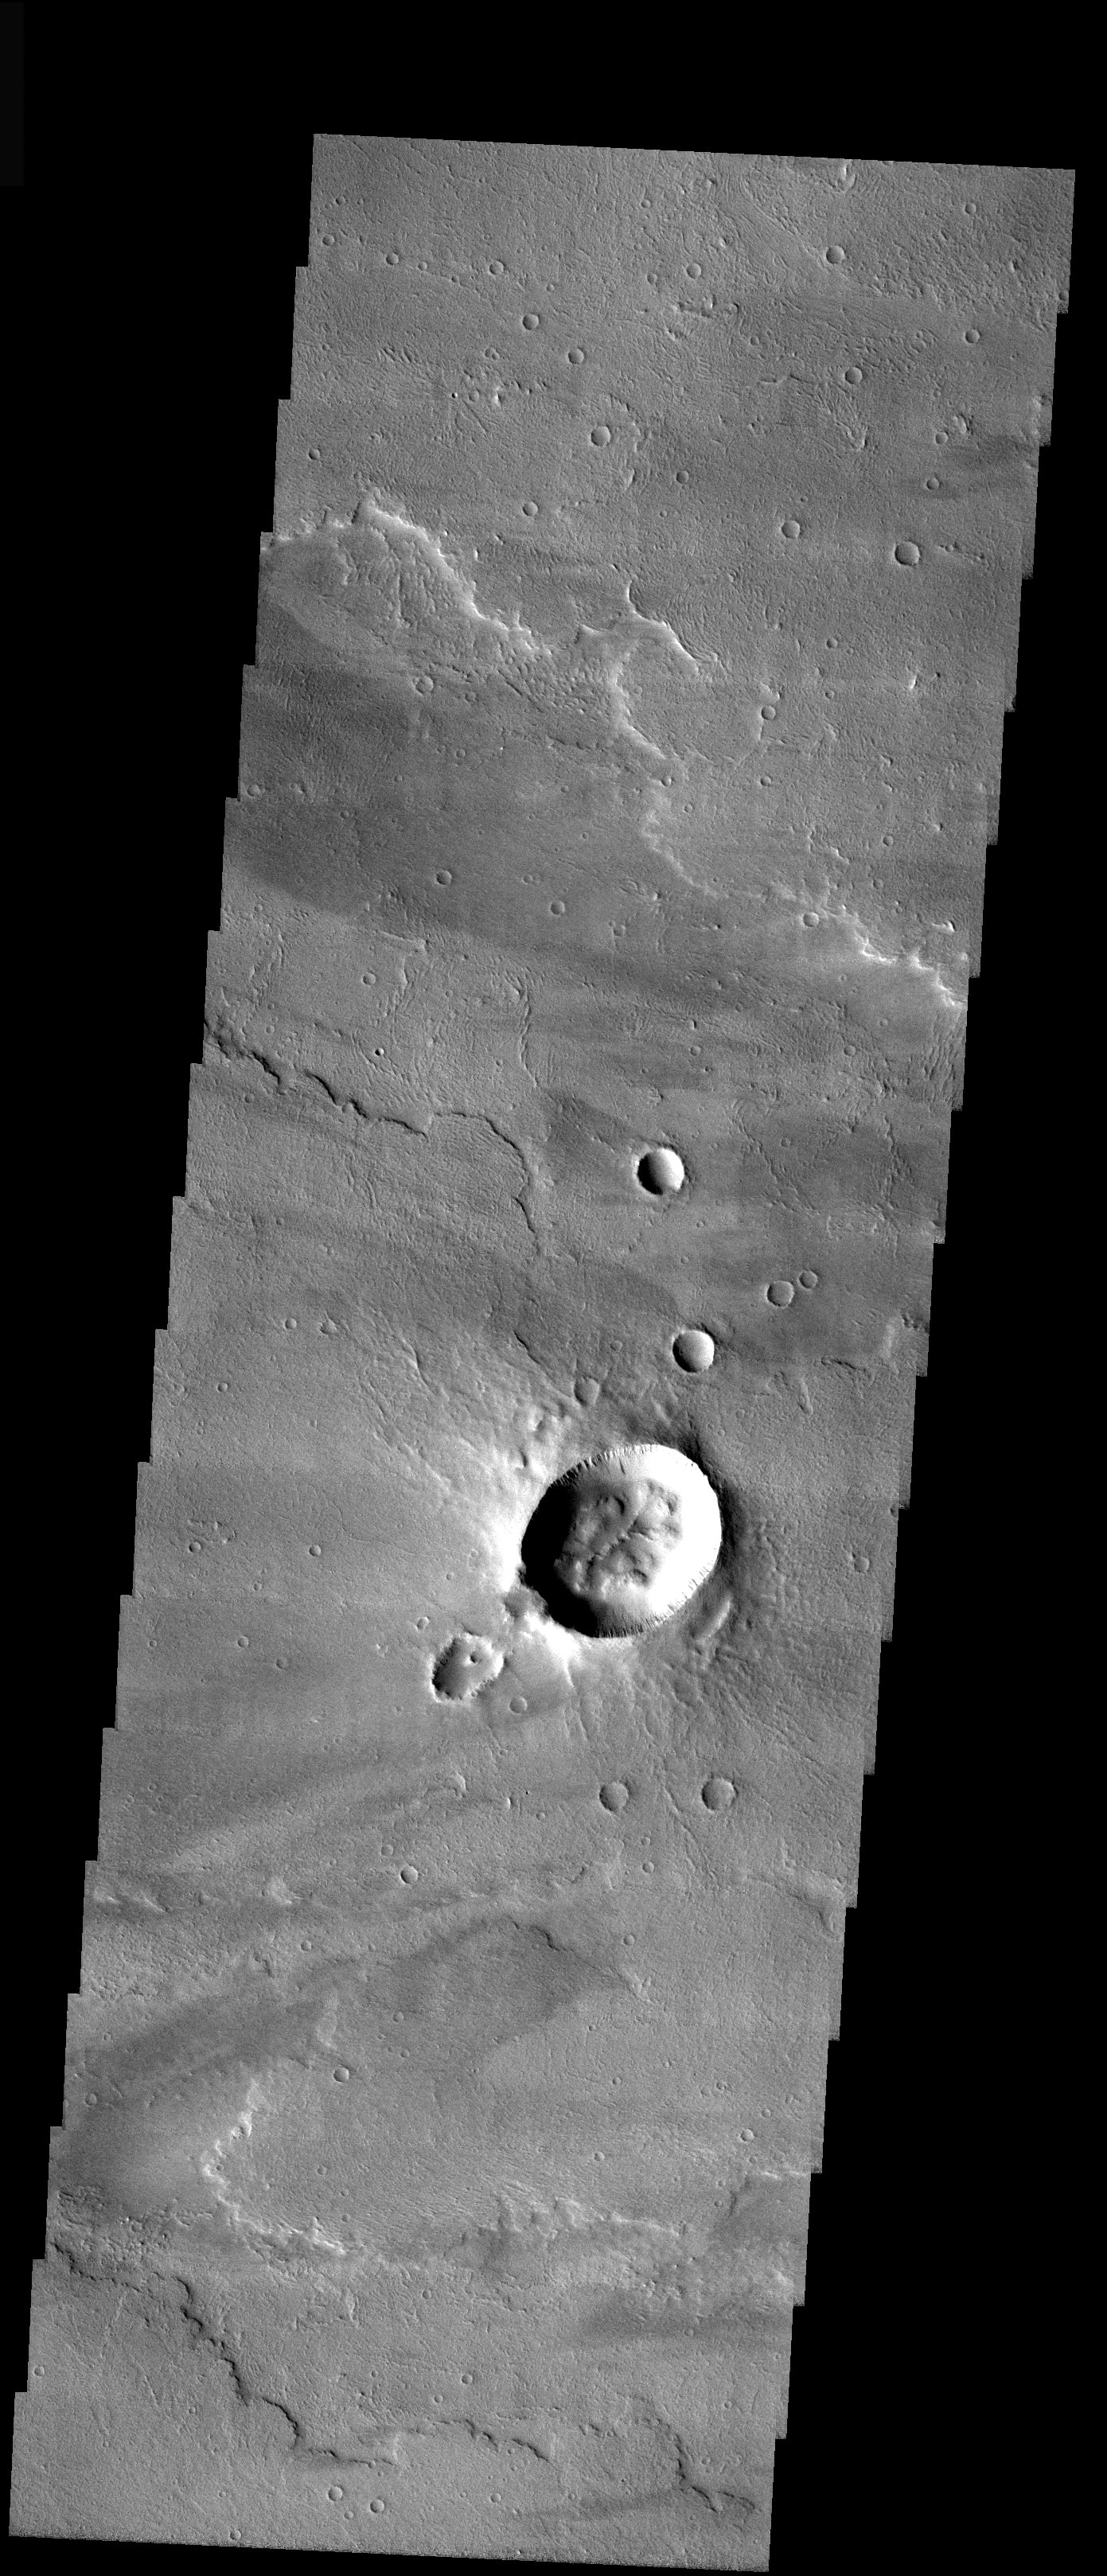

Asymmetric Crater

Released 18 December 2003

Asymmetric craters such as the one in the center of this image are fairly rare. The more typical symmetric craters are formed when meteors impact a surface over a wide range of angles. Only very low impact angles (within 15° of horizontal) result in asymmetric structures such as this one. The bilateral symmetry of the ejecta, like two wings on either side of the elliptical crater, is typical of oblique impacts. The small crater downrange from the main crater could have been caused by the impactor breaking apart before impact or possibly a ‘decapitation’ of the impactor as it hit with the ‘head’ traveling farther to form the smaller structure.

Image information: VIS instrument. Latitude -8.5, Longitude 227.5 East (132.5 West). 19 meter/pixel resolution.

Note: this THEMIS visual image has not been radiometrically nor geometrically calibrated for this preliminary release. An empirical correction has been performed to remove instrumental effects. A linear shift has been applied in the cross-track and down-track direction to approximate spacecraft and planetary motion. Fully calibrated and geometrically projected images will be released through the Planetary Data System in accordance with Project policies at a later time.

NASA’s Jet Propulsion Laboratory manages the 2001 Mars Odyssey mission for NASA’s Office of Space Science, Washington, D.C. The Thermal Emission Imaging System (THEMIS) was developed by Arizona State University, Tempe, in collaboration with Raytheon Santa Barbara Remote Sensing. The THEMIS investigation is led by Dr. Philip Christensen at Arizona State University. Lockheed Martin Astronautics, Denver, is the prime contractor for the Odyssey project, and developed and built the orbiter. Mission operations are conducted jointly from Lockheed Martin and from JPL, a division of the California Institute of Technology in Pasadena.

Credit: NASA/JPL/ASU